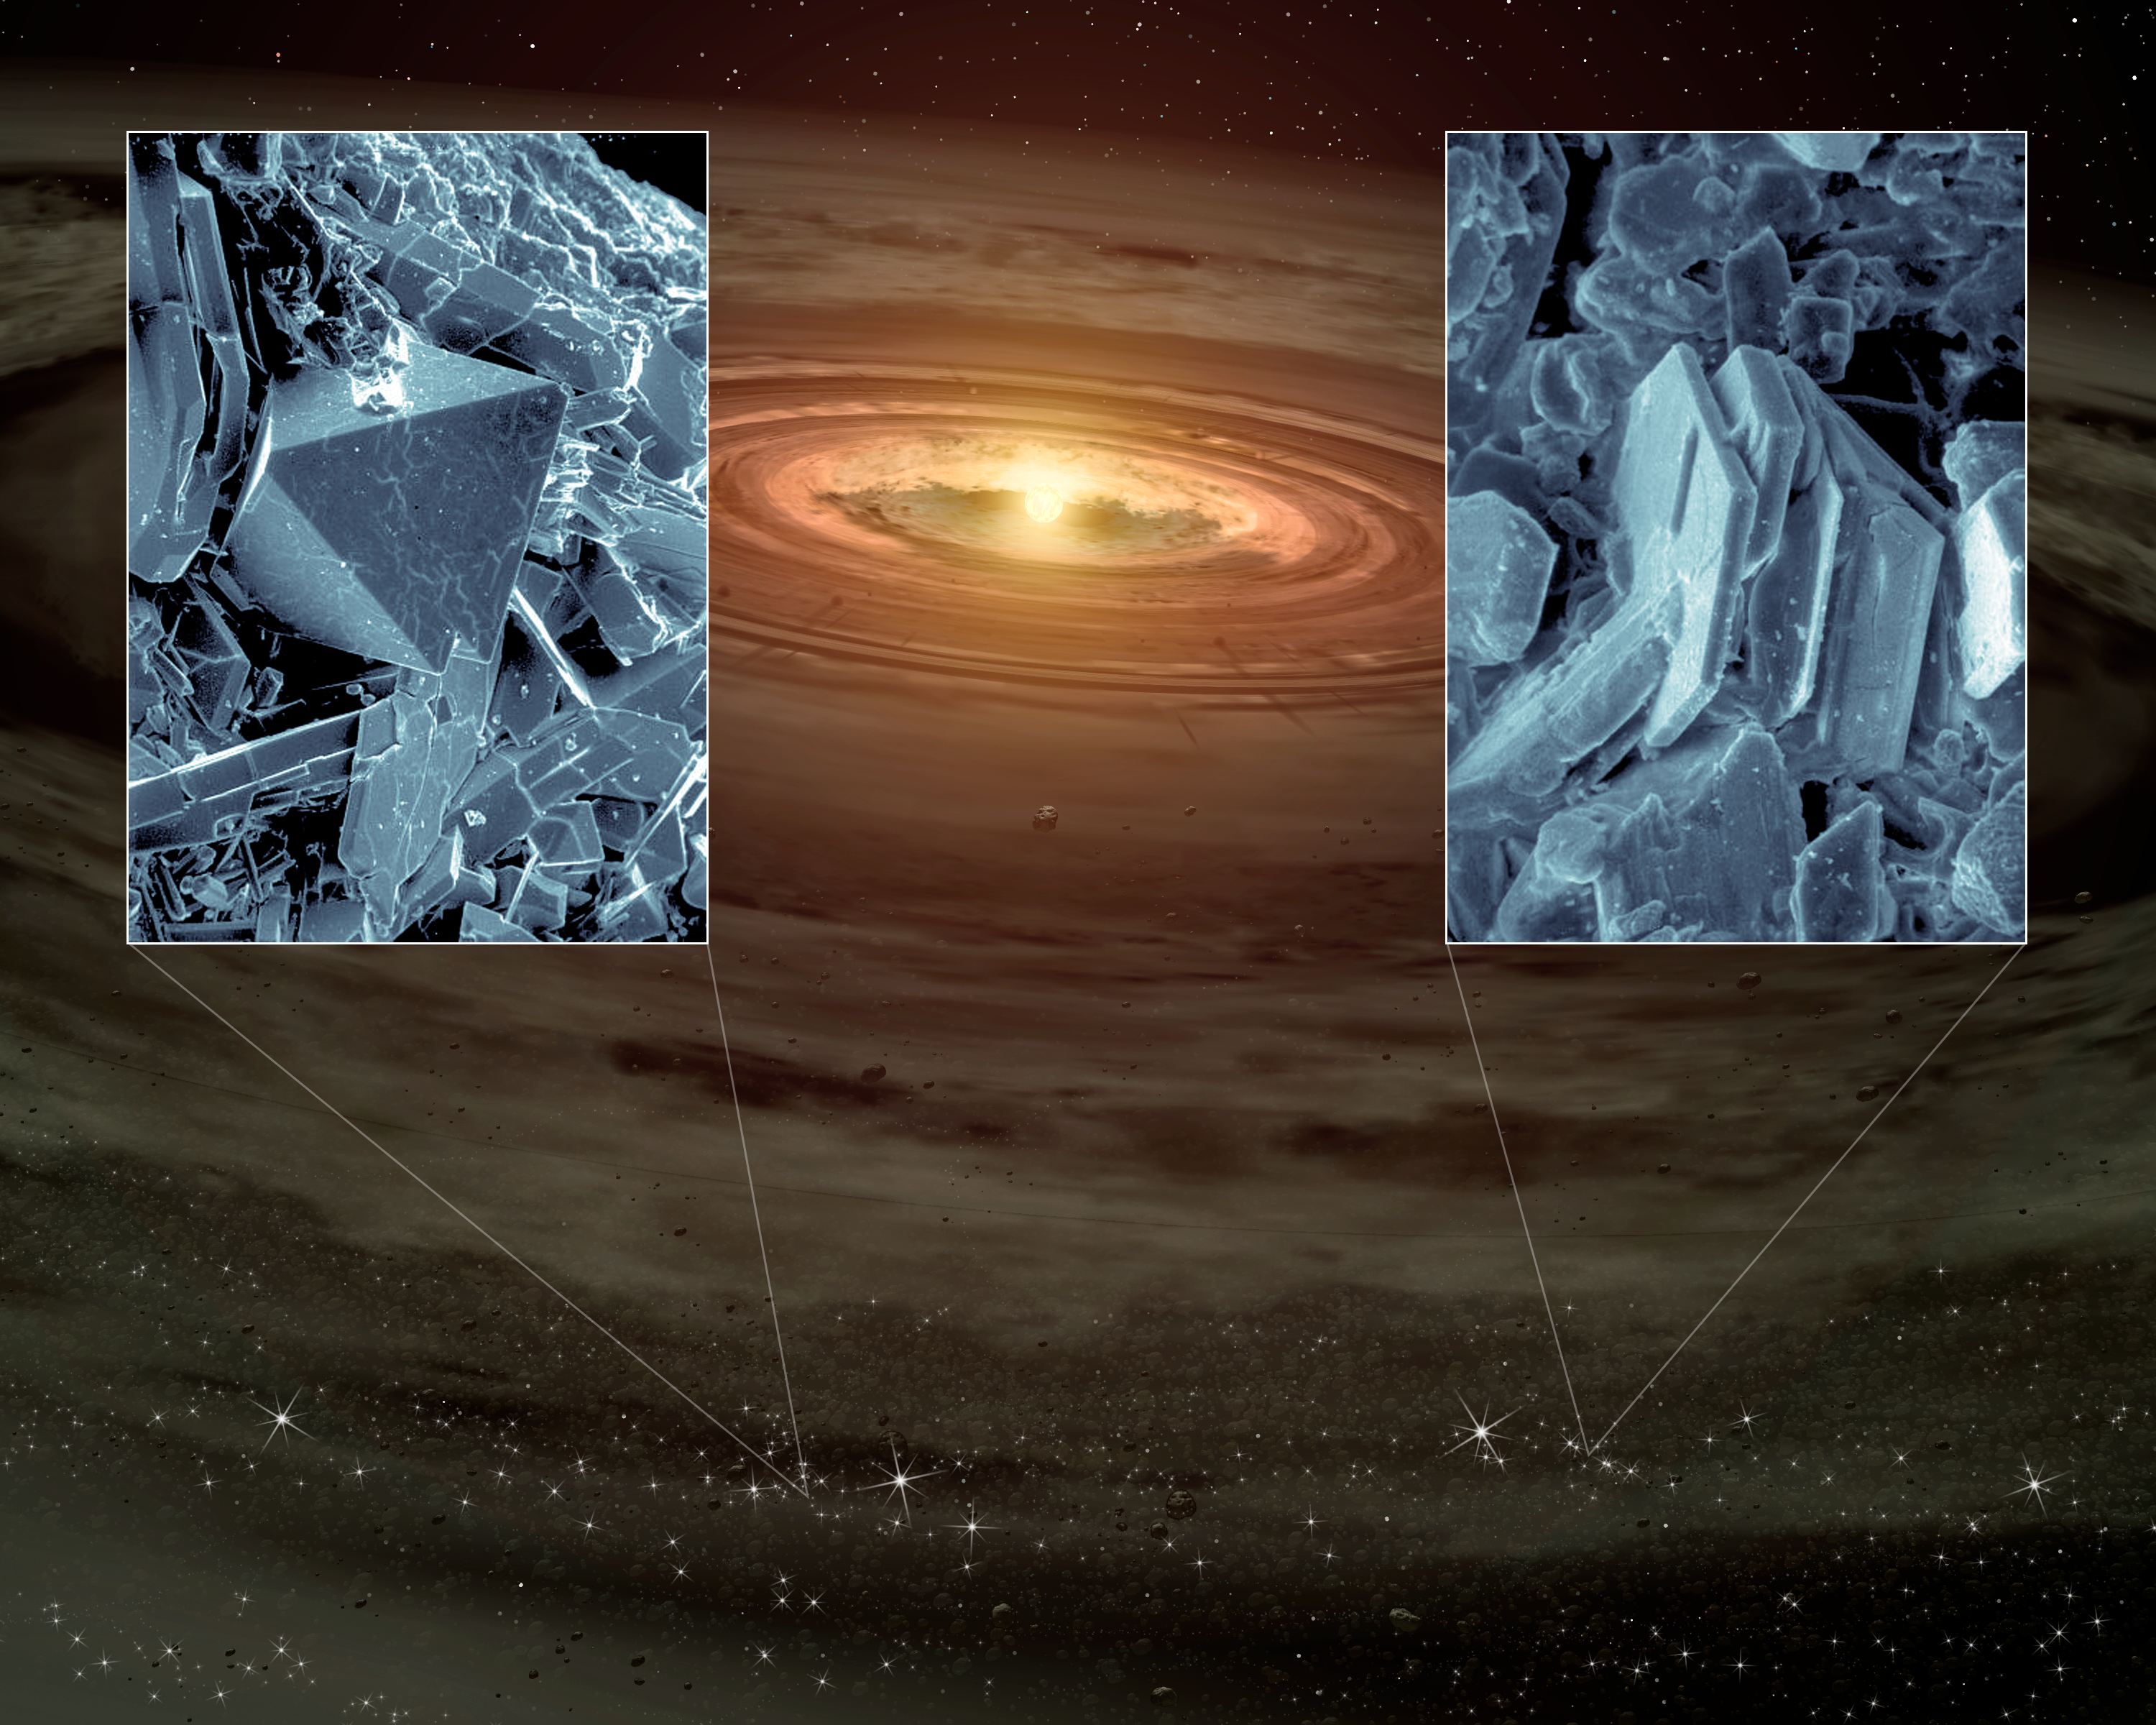

Quartz-like Crystals Found in Planetary Disks

NASA's Spitzer Space Telescope has, for the first time, detected tiny quartz-like crystals sprinkled in young planetary systems. The crystals, which are types of silica minerals called cristobalite and tridymite, can be seen close-up in the black-and-white insets (cristobalite is on the left, and tridymite on the right). The main picture is an artist's concept of a young star and its swirling disk of planet-forming materials.

Cristobalite and tridymite are thought to be two of many planet ingredients. On Earth, they are normally found as tiny crystals in volcanic lava flows and meteorites from space. These minerals are both related to quartz. For example, if you were to heat the familiar quartz crystals often sold as mystical tokens, the quartz would transform into cristobalite and tridymite.

Because cristobalite and tridymite require rapid heating and cooling to form, astronomers say they were most likely generated by shock waves traveling through the planetary disks.

The insets are Scanning Electron Microscope pictures courtesy of George Rossman of the California Institute of Technology, Pasadena, Calif.

Credit: NASA/JPL-Caltech